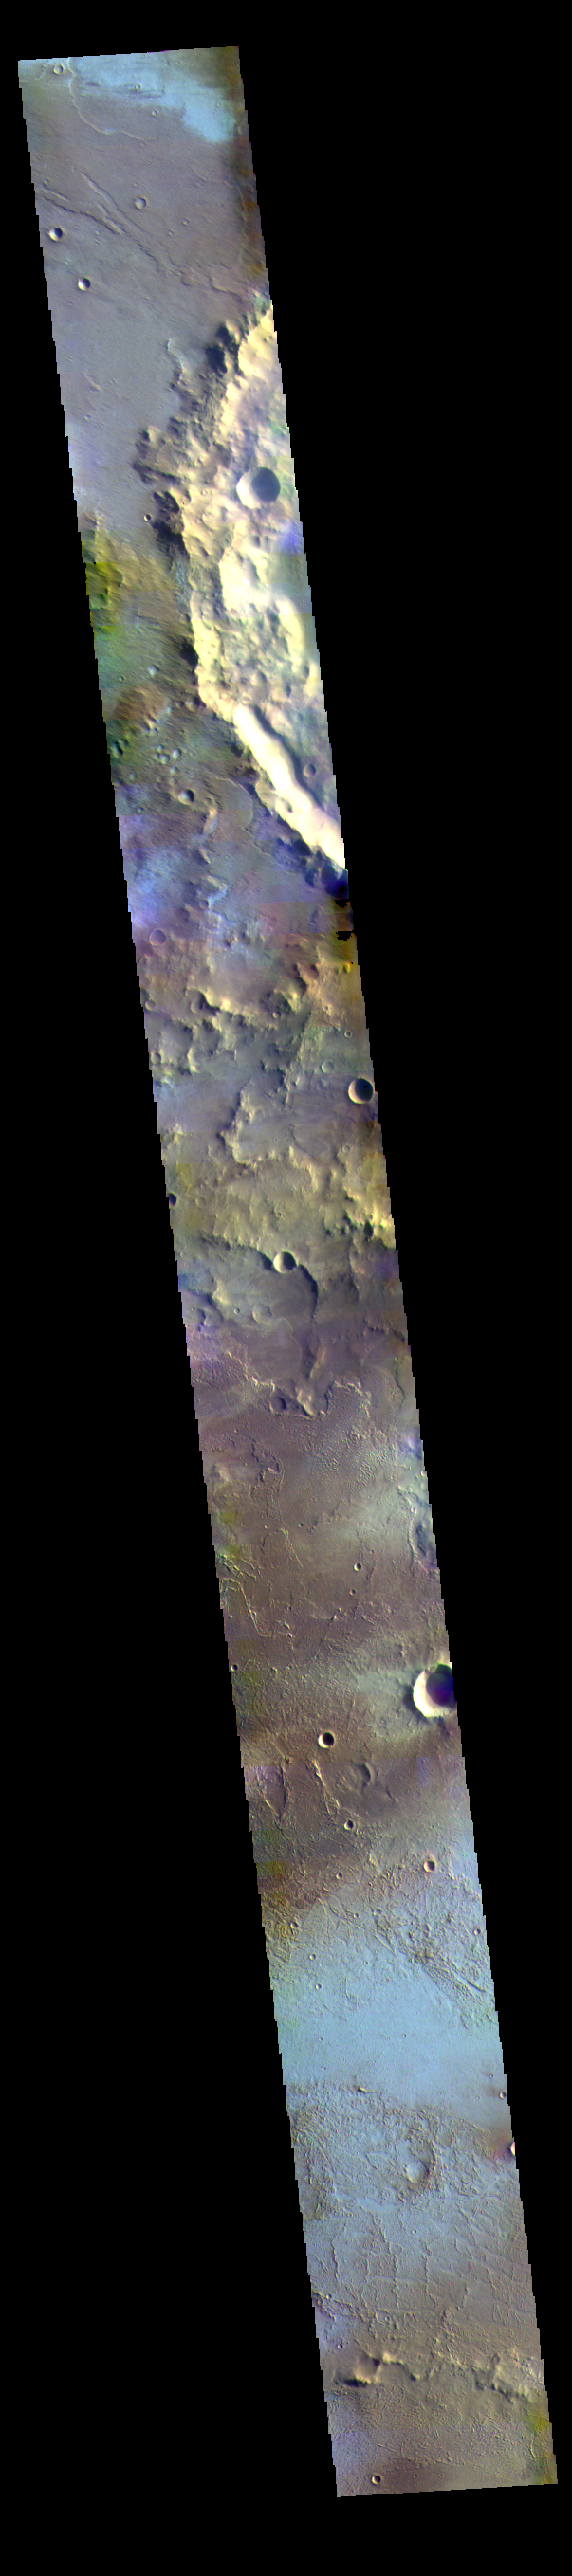

Daedalia Planum – False Color

The THEMIS VIS camera contains 5 filters. The data from different filters can be combined in multiple ways to create a false color image. These false color images may reveal subtle variations of the surface not easily identified in a single band image. Today’s false color image shows part of Daedalia Planum. The pale blue surfaces are thought to be early morning ground frost. This image was collected during the winter season.

Credit: NASA/JPL-Caltech/ASU